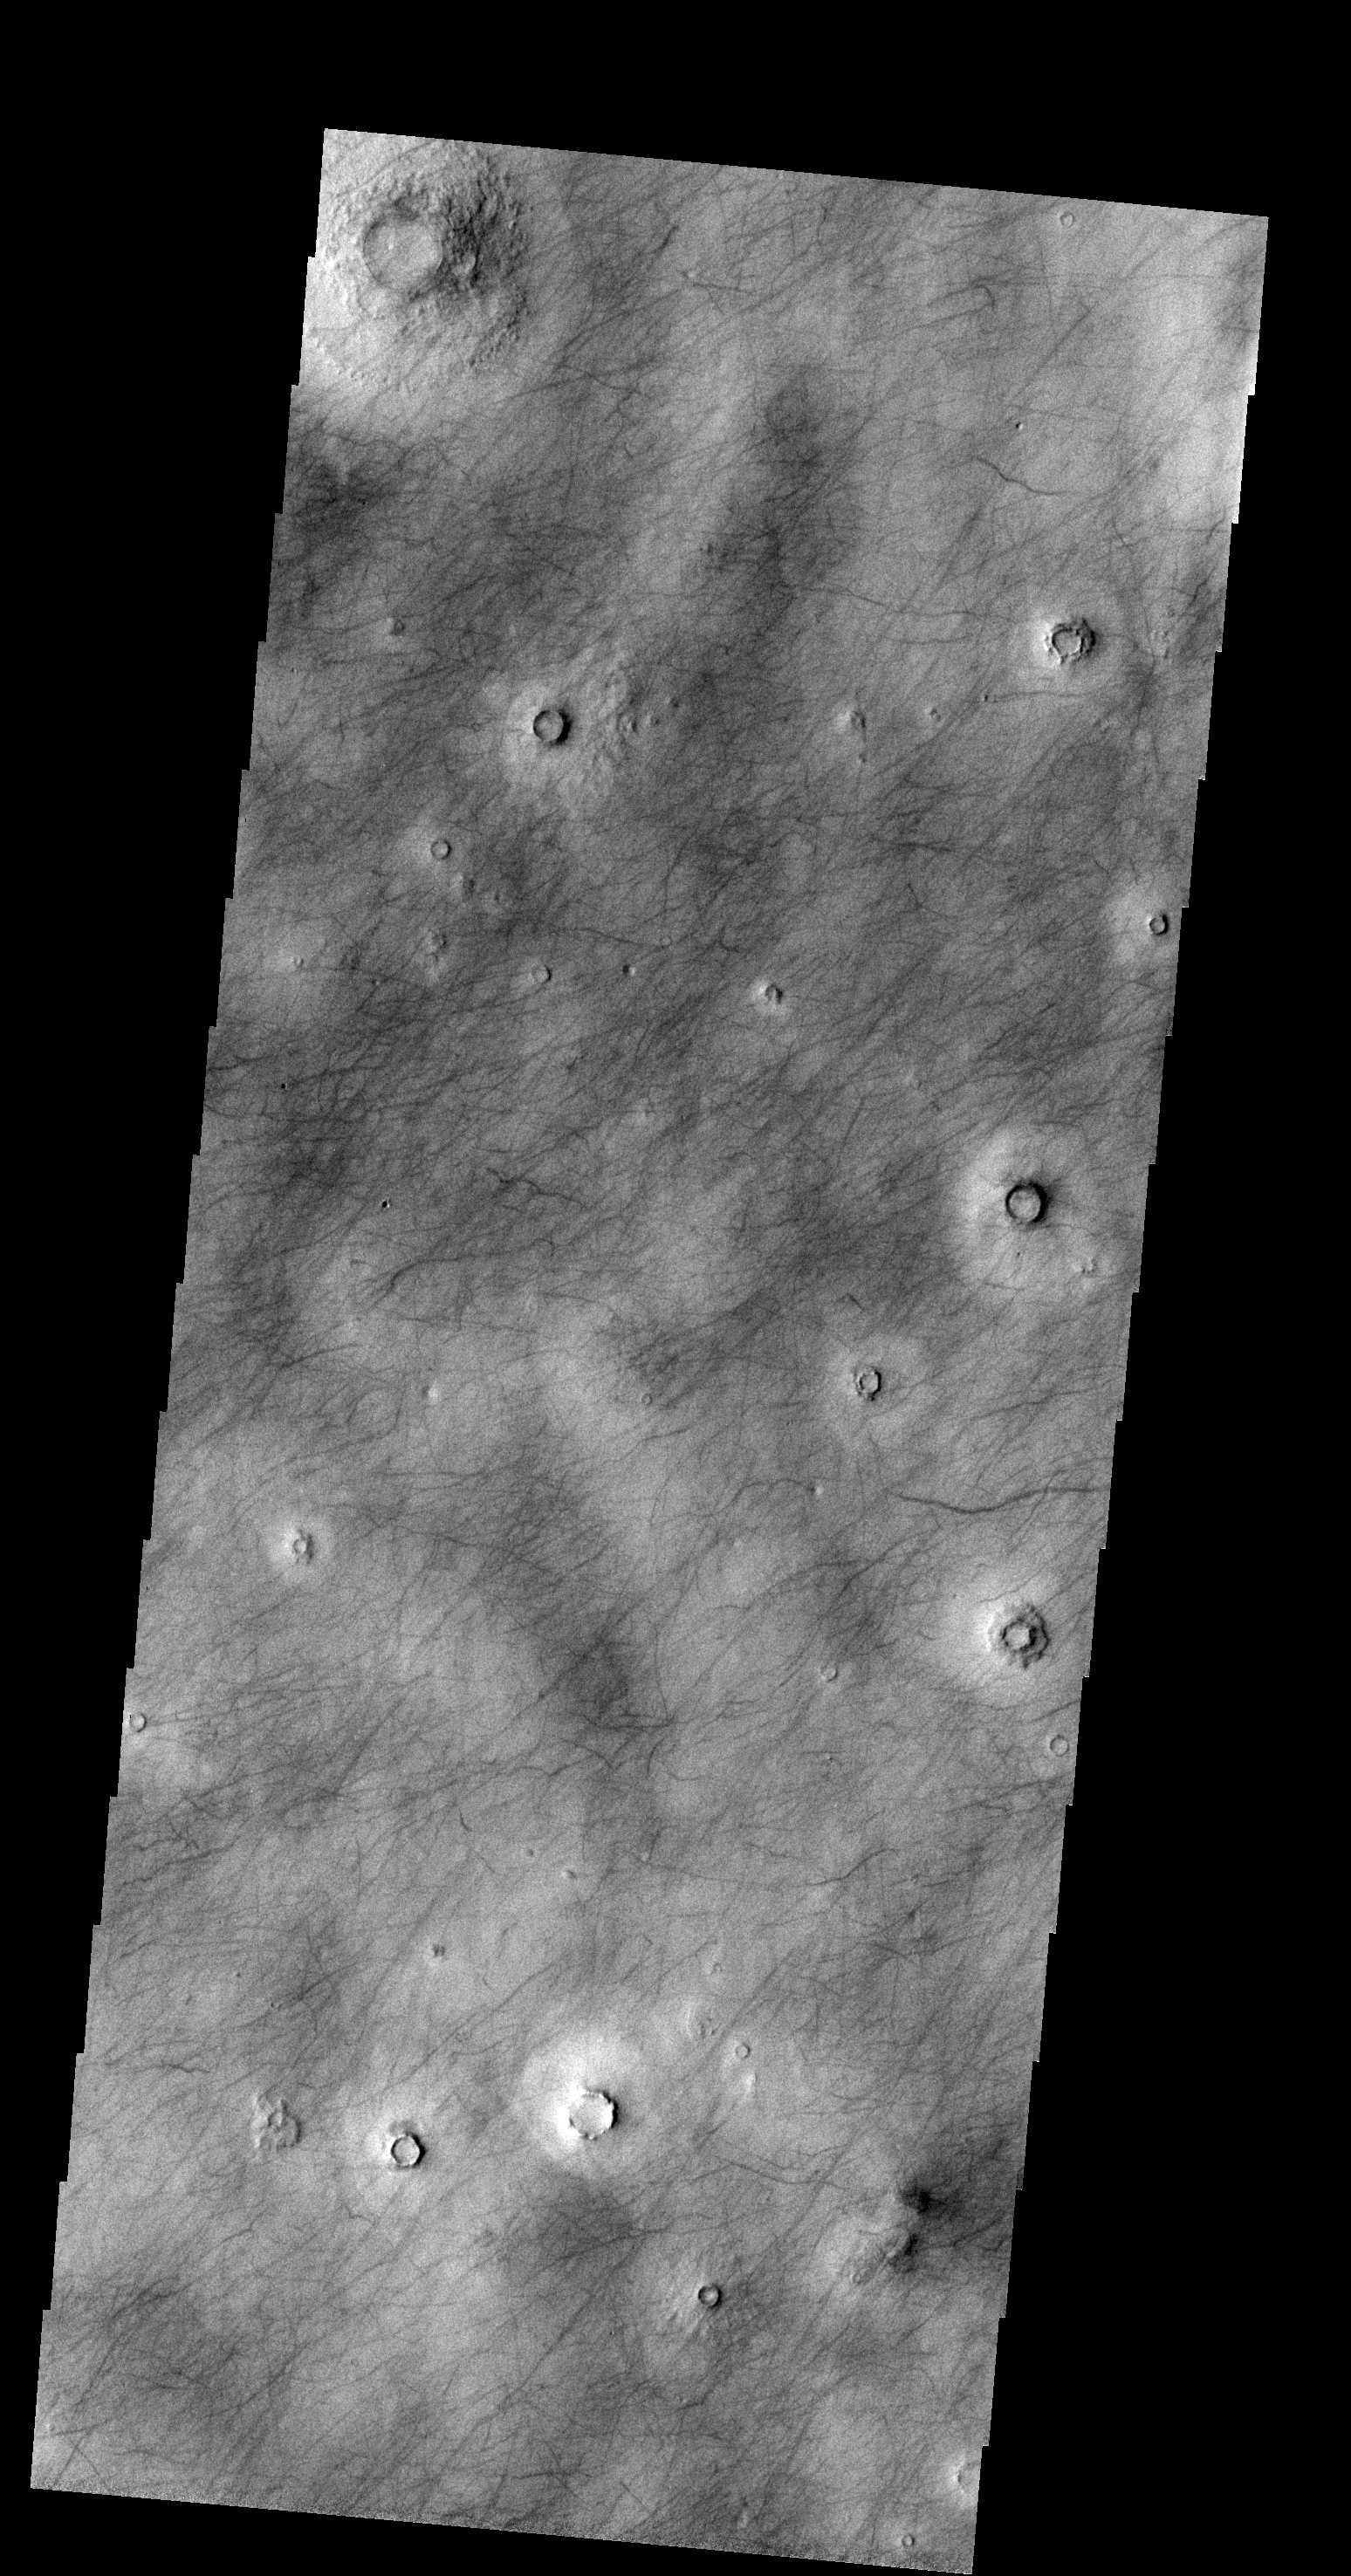

Dust Devil Tracks

The dark markings in this VIS image are tracks made by the passage of “dust devils”. Dust devils are common in the extensive plains of the northern latitudes. This image is located in Utopia Planitia.

Credit: NASA/JPL-Caltech/ASU